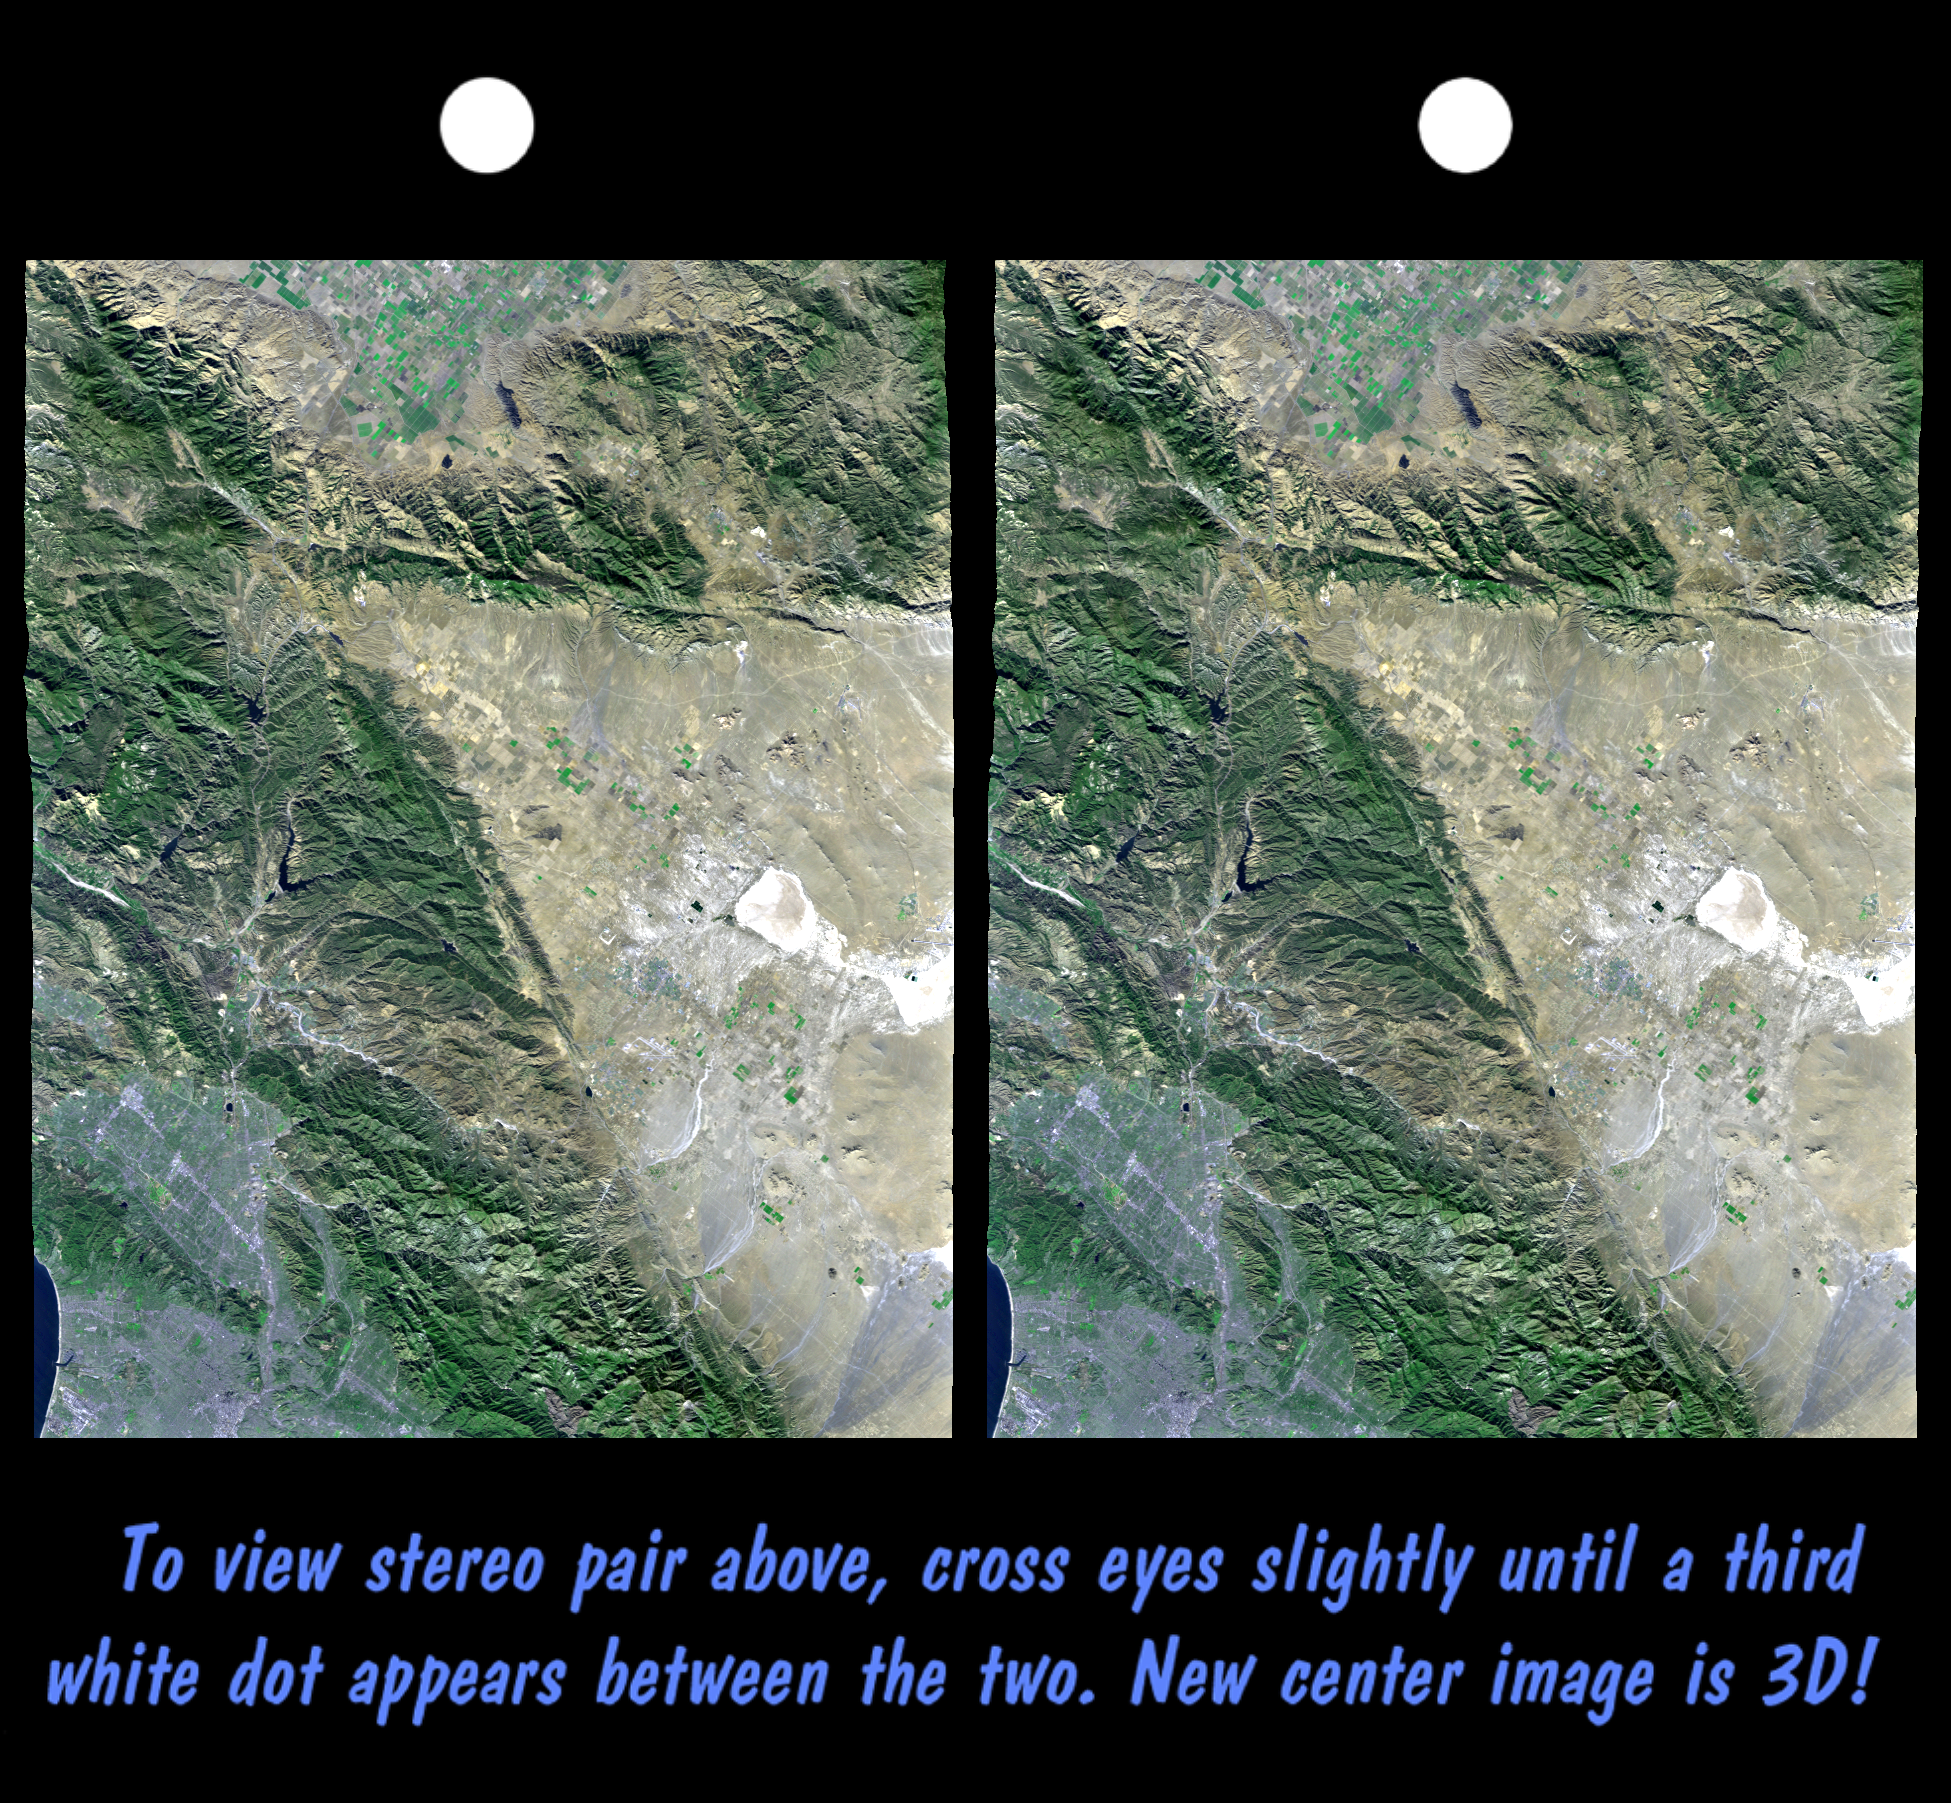

SRTM Stereo Pair with Landsat Overlay: Los Angeles to San Joaquin Valley, California

California’s topography poses challenges for road builders. Northwest of Los Angeles, deformation of Earth’s crust along the Pacific-North American crustal plate boundary has made transportation difficult. Direct connection between metropolitan Los Angeles (image lower left) and California’s Central Valley (image top center) through the rugged terrain seen on the left side of this image was long avoided in favor of longer, but easier paths. However, over the last century, three generations of roads have traversed this terrain. The first was “The Ridge Route,” a two-lane road, built in 1915, which followed long winding ridge lines that included 697curves. The second, built in 1933, was to become four-lane U.S. Highway 99. It generally followed widened canyon bottoms. The third is the current eight lane Interstate 5 freeway, built in the 1960s, which is generally notched into hillsides, but also includes a stretch of several miles where the two directions of travel are widely separated and driving is “on the left,” a rarity in the United States. Such an unusual highway configuration was necessary in order to optimize the road grades for uphill and downhill traffic in this topographically challenging setting.

This stereoscopic image was generated by draping a Landsat satellite image over a preliminary SRTM elevation model. Two differing perspectives were then calculated, one for each eye. They can be seen in 3-D by viewing the left image with the right eye and the right image with the left eye (cross-eyed viewing), or by downloading and printing the image pair, and viewing them with a stereoscope. When stereoscopically merged, the result is a vertically exaggerated view of the Earth’s surface in its full three dimensions. Landsat has been providing visible and infrared views of the Earth since 1972. SRTM elevation data matches the 30 meter resolution of most Landsat images and will substantially help in analyses of the large and growing Landsat image archive.

The elevation data used in this image was acquired by the Shuttle Radar Topography Mission (SRTM) aboard the Space Shuttle Endeavour, launched on February 11, 2000. SRTM used the same radar instrument that comprised the Spaceborne Imaging Radar-C/X-Band Synthetic Aperture Radar (SIR-C/X-SAR) that flew twice on the Space Shuttle Endeavour in 1994. SRTM was designed to collect three-dimensional measurements of the Earth’s surface. To collect the 3-D data, engineers added a 60-meter-long (200-foot) mast, installed additional C-band and X-band antennas, and improved tracking and navigation devices. The mission is a cooperative project between the National Aeronautics and Space Administration (NASA), the National Imagery and Mapping Agency (NIMA) of the U.S. Department of Defense (DoD), and the German and Italian space agencies. It is managed by NASA’s Jet Propulsion Laboratory, Pasadena, CA, for NASA’s Earth Science Enterprise, Washington, DC.

Size: 141 by 107 kilometers (88 by 66 miles)
Location: 34.5 deg. North lat., 118.7 deg. West lon.
Orientation: North toward upper right
Image: Landsat bands 1, 2&4, 3 as blue, green, and red, respectively
Date Acquired: February 16, 2000 (SRTM), November 11, 1986 (Landsat)

Credit: NASA/JPL/NIMA